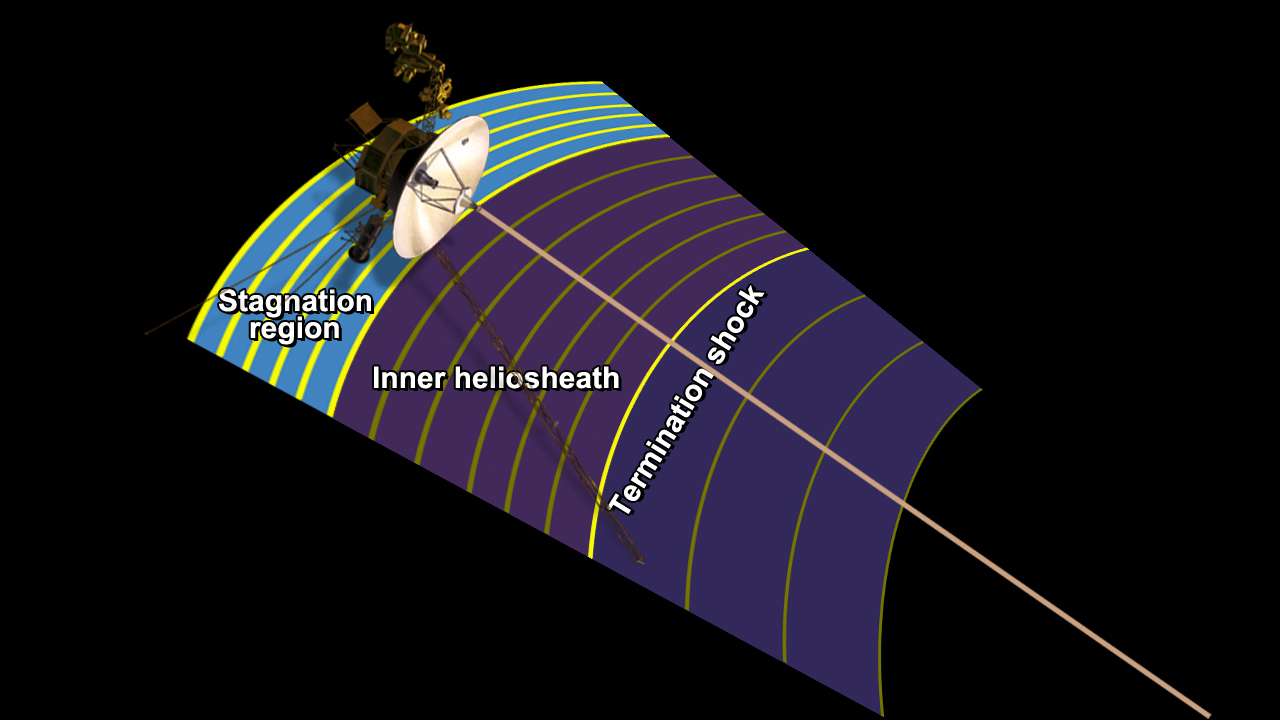

Magnetic Field Lines Intensifying (Artist’s Concept)

Figure 1

This artist’s concept shows NASA’s Voyager 1 spacecraft in a new region at the edge of our solar system where the magnetic field lines generated by our sun are piling up and intensifying. Voyager 1 is in an area scientists are calling the stagnation region, at the outer layer of the heliosphere, or magnetic bubble that the sun blows around itself. Magnetic field lines form a spiral around the solar system because of the rotation of the sun (see PIA15179) and at the edge of the solar system, they form roughly parallel lines. Since the end of 2004, when Voyager 1 passed the termination shock, where the solar wind dramatically slows down and becomes turbulent, the intensity of the magnetic field tripled, as the distance between magnetic field lines decreased by one-third. Since entering the new region in mid-2004, the magnetic field intensity increased twice more as the distance between magnetic field lines decreased again by about half. Scientists believe the field lines are piling up because something outside is pushing back.

One view shows a simple schematic. Another view lays the schematic on an artist’s concept of the heliosphere and its outer layer.

The Voyager spacecraft were built by NASA’s Jet Propulsion Laboratory in Pasadena, Calif., which continues to operate both. JPL is a division of the California Institute of Technology. The Voyager missions are a part of the NASA Heliophysics System Observatory, sponsored by the Heliophysics Division of the Science Mission Directorate in Washington.

Credit: NASA/JPL-Caltech